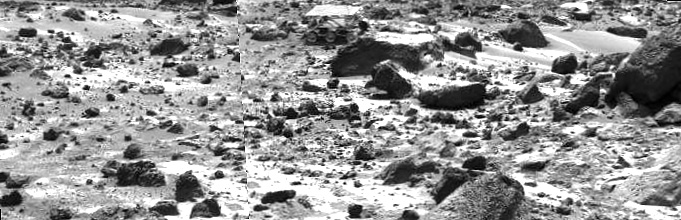

Sojourner Rover Behind “Chimp” – Left Eye

This left image of a stereo image pair taken on the afternoon of Sol 74 (September 17) shows the Sojourner rover behind the rock “Chimp.” Sojourner is now a record 12.3 m from the lander.

This image and PIA01581 (right eye) make up a stereo pair.

Mars Pathfinder is the second in NASA’s Discovery program of low-cost spacecraft with highly focused science goals. The Jet Propulsion Laboratory, Pasadena, CA, developed and manages the Mars Pathfinder mission for NASA’s Office of Space Science, Washington, D.C. JPL is an operating division of the California Institute of Technology (Caltech).

Photojournal note: Sojourner spent 83 days of a planned seven-day mission exploring the Martian terrain, acquiring images, and taking chemical, atmospheric and other measurements. The final data transmission received from Pathfinder was at 10:23 UTC on September 27, 1997. Although mission managers tried to restore full communications during the following five months, the successful mission was terminated on March 10, 1998.

Credit: NASA/JPL